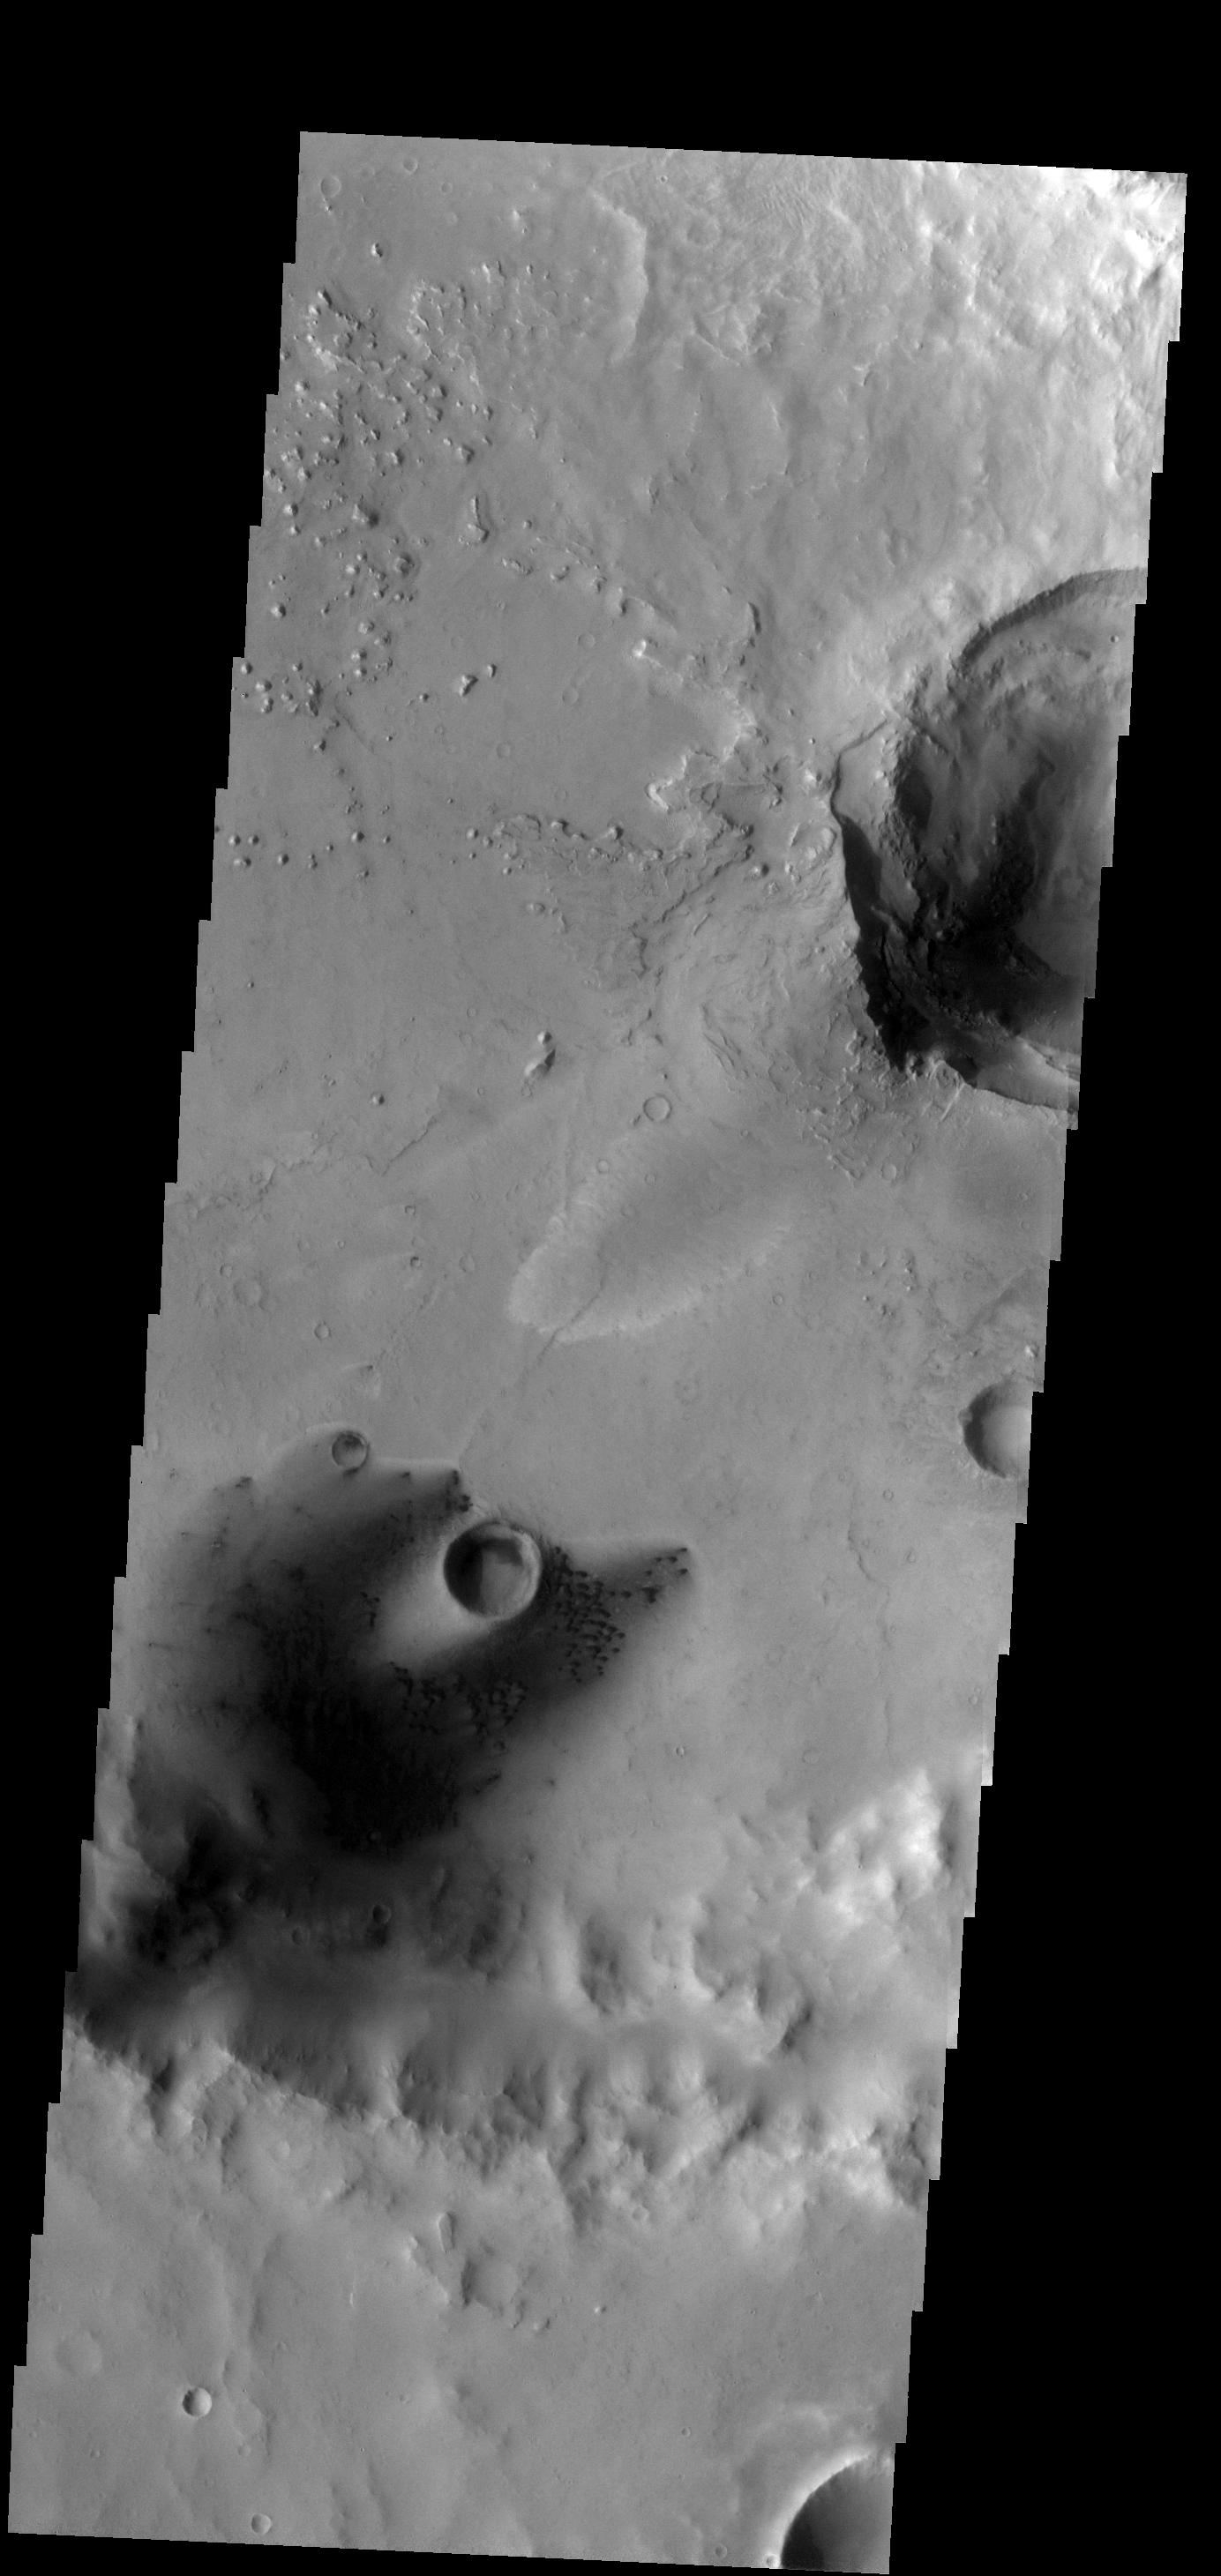

Dunes

These small dunes occur on the floor of an unnamed crater in Arabia Terra.

Image information: VIS instrument. Latitude 12.1N, Longitude 3.7E. 18 meter/pixel resolution.

Please see the THEMIS Data Citation Note for details on crediting THEMIS images.

Note: this THEMIS visual image has not been radiometrically nor geometrically calibrated for this preliminary release. An empirical correction has been performed to remove instrumental effects. A linear shift has been applied in the cross-track and down-track direction to approximate spacecraft and planetary motion. Fully calibrated and geometrically projected images will be released through the Planetary Data System in accordance with Project policies at a later time.

NASA’s Jet Propulsion Laboratory manages the 2001 Mars Odyssey mission for NASA’s Office of Space Science, Washington, D.C. The Thermal Emission Imaging System (THEMIS) was developed by Arizona State University, Tempe, in collaboration with Raytheon Santa Barbara Remote Sensing. The THEMIS investigation is led by Dr. Philip Christensen at Arizona State University. Lockheed Martin Astronautics, Denver, is the prime contractor for the Odyssey project, and developed and built the orbiter. Mission operations are conducted jointly from Lockheed Martin and from JPL, a division of the California Institute of Technology in Pasadena.

Credit: NASA/JPL/ASU